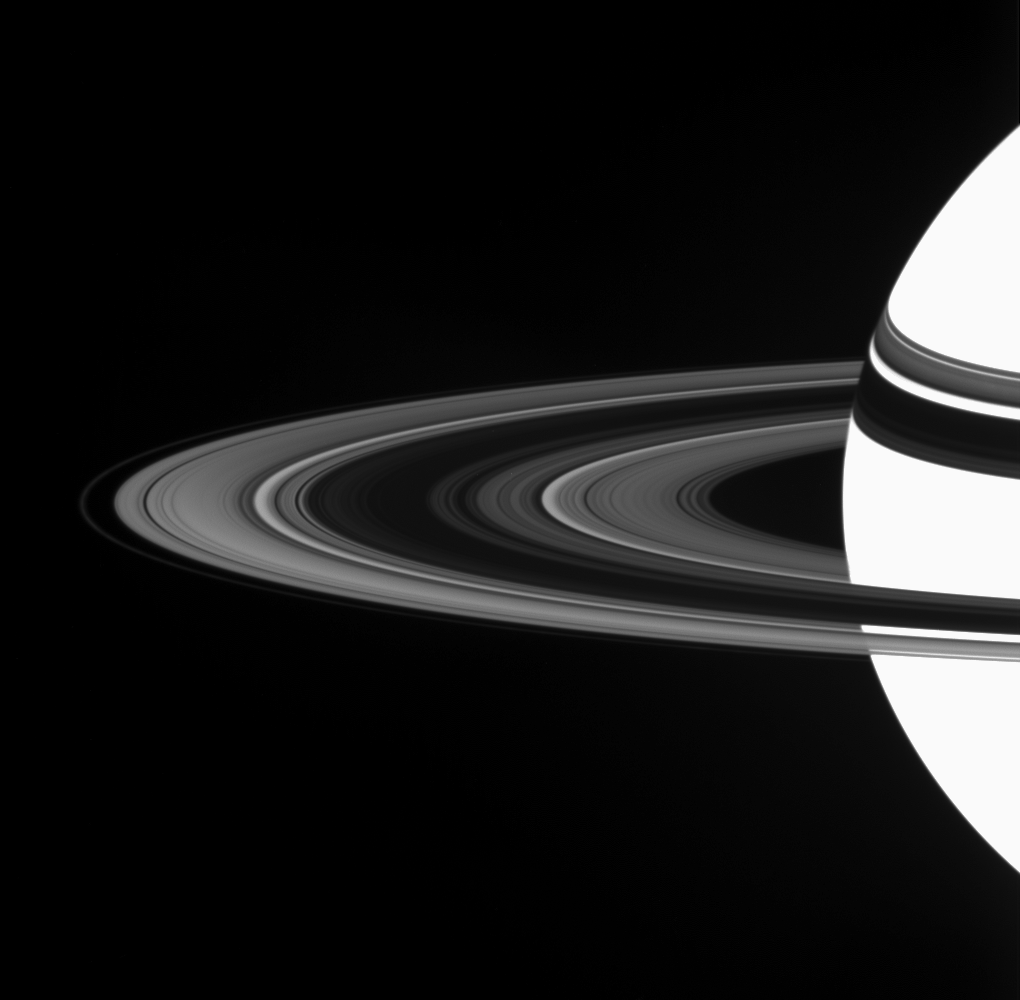

Difference on the Dark Side

Saturn’s A ring displays a marked asymmetry in brightness between the region nearer to the Cassini spacecraft and the region farther from it. The A ring is the broad, bright section of the rings outside of the dark B ring. The asymmetry may help scientists understand various properties of the rings, such as the sizes of the particles and their arrangement into clumps.

The rings’ dark shadows hug Saturn’s northern hemisphere.

This view looks toward the unilluminated side of the rings from about 7 degrees above the ringplane. The planet is overexposed in this observation, which was designed to capture details in the rings.

The image was taken in visible light with the Cassini spacecraft wide-angle camera on May 14, 2007 at a distance of approximately 1.8 million kilometers (1.1 million miles) from Saturn. Image scale is 101 kilometers (63 miles) per pixel.

The Cassini-Huygens mission is a cooperative project of NASA, the European Space Agency and the Italian Space Agency. The Jet Propulsion Laboratory, a division of the California Institute of Technology in Pasadena, manages the mission for NASA’s Science Mission Directorate, Washington, D.C. The Cassini orbiter and its two onboard cameras were designed, developed and assembled at JPL. The imaging operations center is based at the Space Science Institute in Boulder, Colo.

Credit: NASA/JPL/Space Science Institute